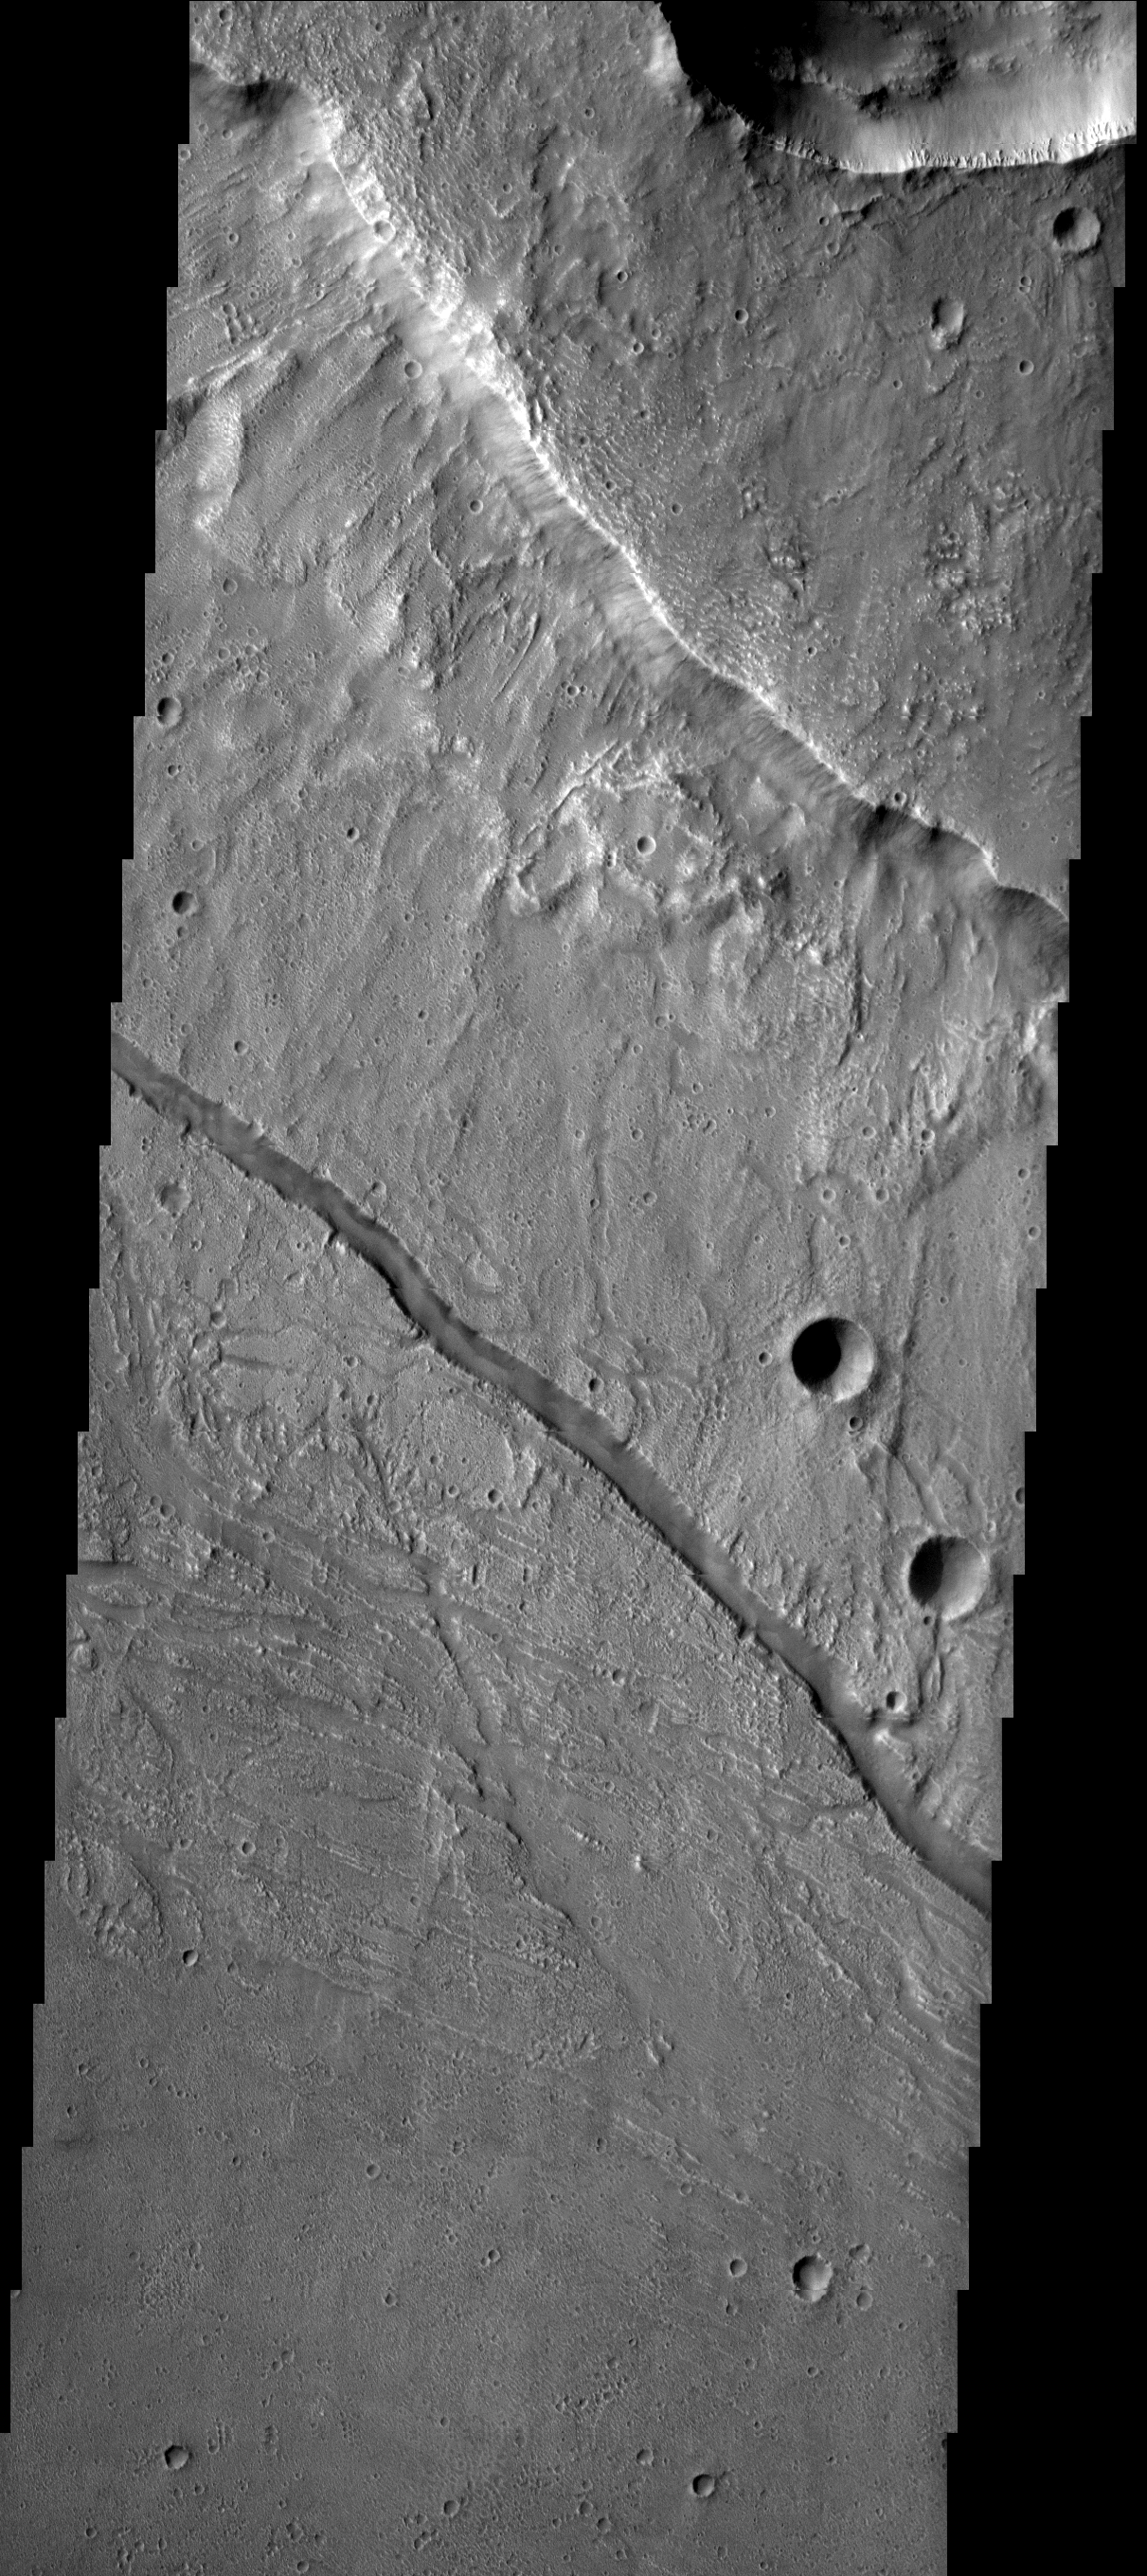

Kasei Vallis

This crater and surrounding channels are part of Kasei Vallis.

Image information: VIS instrument. Latitude 28.0N, Longitude 308.9E. 19 meter/pixel resolution.

Please see the THEMIS Data Citation Note for details on crediting THEMIS images.

Note: this THEMIS visual image has not been radiometrically nor geometrically calibrated for this preliminary release. An empirical correction has been performed to remove instrumental effects. A linear shift has been applied in the cross-track and down-track direction to approximate spacecraft and planetary motion. Fully calibrated and geometrically projected images will be released through the Planetary Data System in accordance with Project policies at a later time.

NASA’s Jet Propulsion Laboratory manages the 2001 Mars Odyssey mission for NASA’s Office of Space Science, Washington, D.C. The Thermal Emission Imaging System (THEMIS) was developed by Arizona State University, Tempe, in collaboration with Raytheon Santa Barbara Remote Sensing. The THEMIS investigation is led by Dr. Philip Christensen at Arizona State University. Lockheed Martin Astronautics, Denver, is the prime contractor for the Odyssey project, and developed and built the orbiter. Mission operations are conducted jointly from Lockheed Martin and from JPL, a division of the California Institute of Technology in Pasadena.

Credit: NASA/JPL/ASU